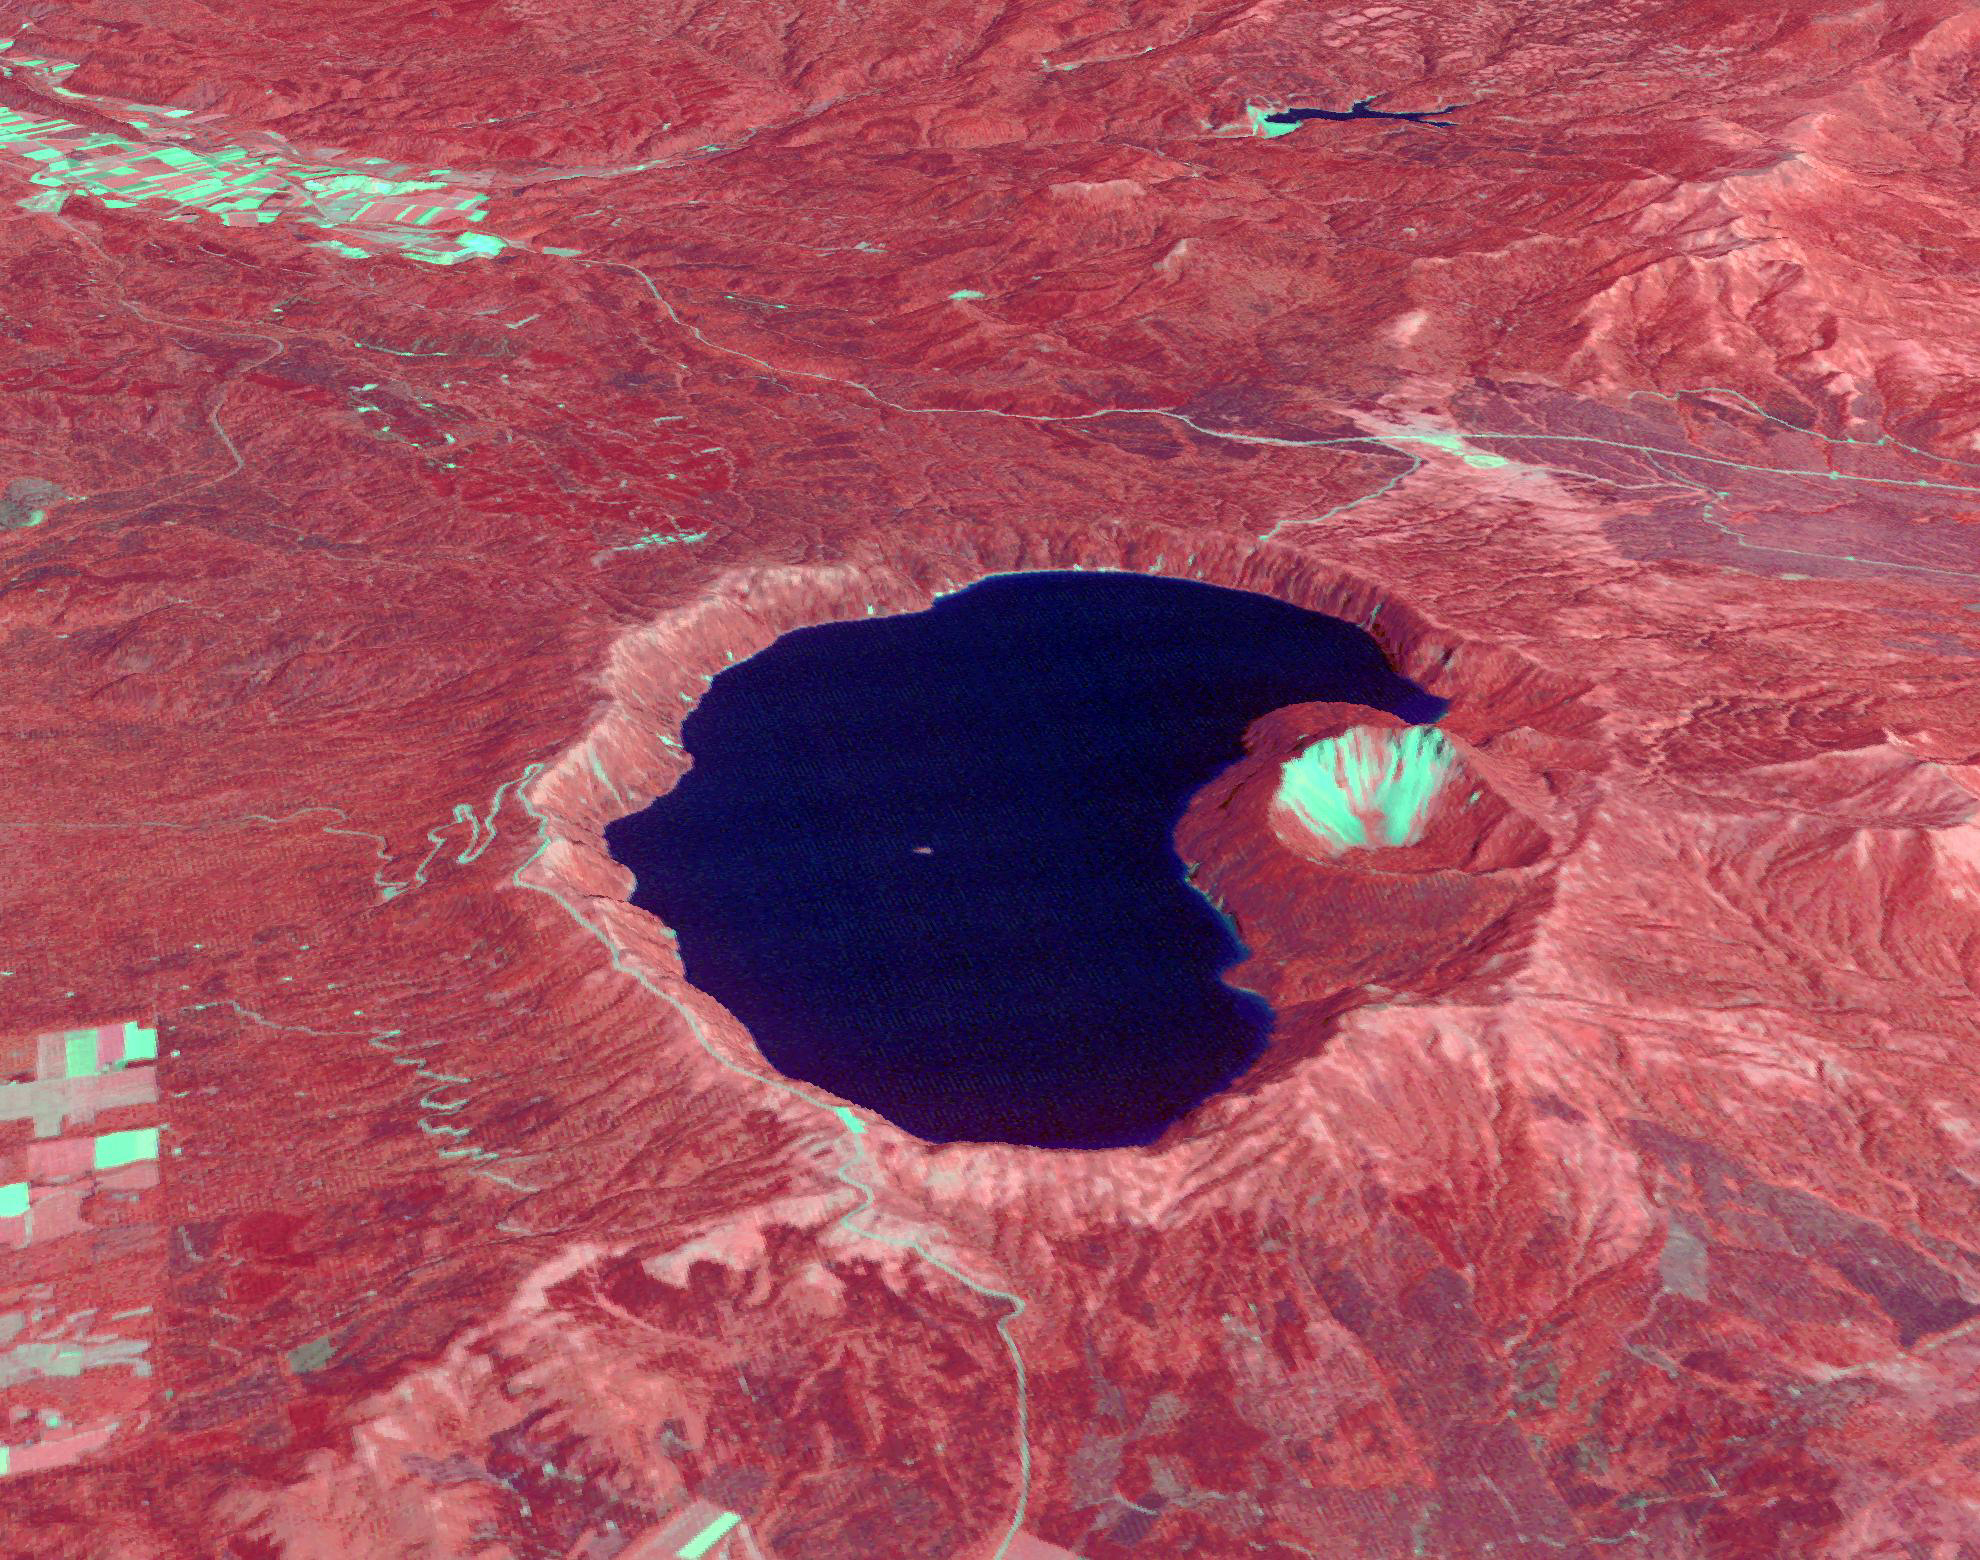

Lake Mashu, Japan

Japan’s Lake Mashu on Hokkaido Island is one of the clearest lakes in the world. It was formed about 2,000 years ago due to a volcanic eruption that resulted in the formation of a caldera. Because of its remoteness and inaccessibility, few visitors come to admire the pristine lake. The image was acquired August 28, 2011, and is located at 43.6 degrees north, 144.5 degrees east.

With its 14 spectral bands from the visible to the thermal infrared wavelength region and its high spatial resolution of about 50 to 300 feet (15 to 90 meters), ASTER images Earth to map and monitor the changing surface of our planet. ASTER is one of five Earth-observing instruments launched Dec. 18, 1999, on Terra. The instrument was built by Japan’s Ministry of Economy, Trade and Industry. A joint U.S./Japan science team is responsible for validation and calibration of the instrument and data products.

The broad spectral coverage and high spectral resolution of ASTER provides scientists in numerous disciplines with critical information for surface mapping and monitoring of dynamic conditions and temporal change. Example applications are monitoring glacial advances and retreats; monitoring potentially active volcanoes; identifying crop stress; determining cloud morphology and physical properties; wetlands evaluation; thermal pollution monitoring; coral reef degradation; surface temperature mapping of soils and geology; and measuring surface heat balance.

The U.S. science team is located at NASA’s Jet Propulsion Laboratory in Pasadena, Calif. The Terra mission is part of NASA’s Science Mission Directorate, Washington.

Credit: NASA/METI/AIST/Japan Space Systems, and U.S./Japan ASTER Science Team